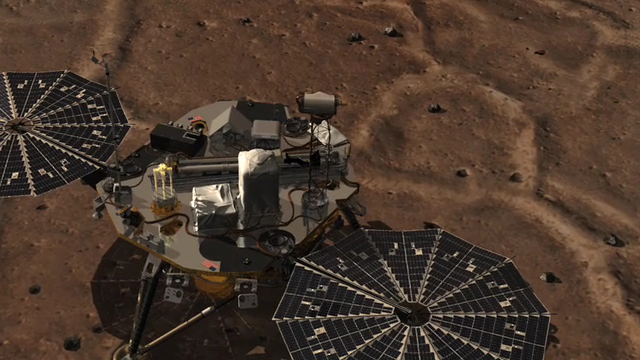

Phoenix Sol 2 Northwestern Panorama

This is an animation of a camera going through the Surface Stereo Imager (SSI) on the Phoenix lander. At the end of the animation is an approximate color mosaic taken by Phoenix’s SSI camera. The view is toward the northwest, showing polygonal terrain near the lander and out to the horizon.

The Phoenix Mission is led by the University of Arizona, Tucson, on behalf of NASA. Project management of the mission is by NASA’s Jet Propulsion Laboratory, Pasadena, Calif. Spacecraft development is by Lockheed Martin Space Systems, Denver.

Photojournal Note: As planned, the Phoenix lander, which landed May 25, 2008 23:53 UTC, ended communications in November 2008, about six months after landing, when its solar panels ceased operating in the dark Martian winter.

Credit: NASA/JPL-Caltech/University of Arizona